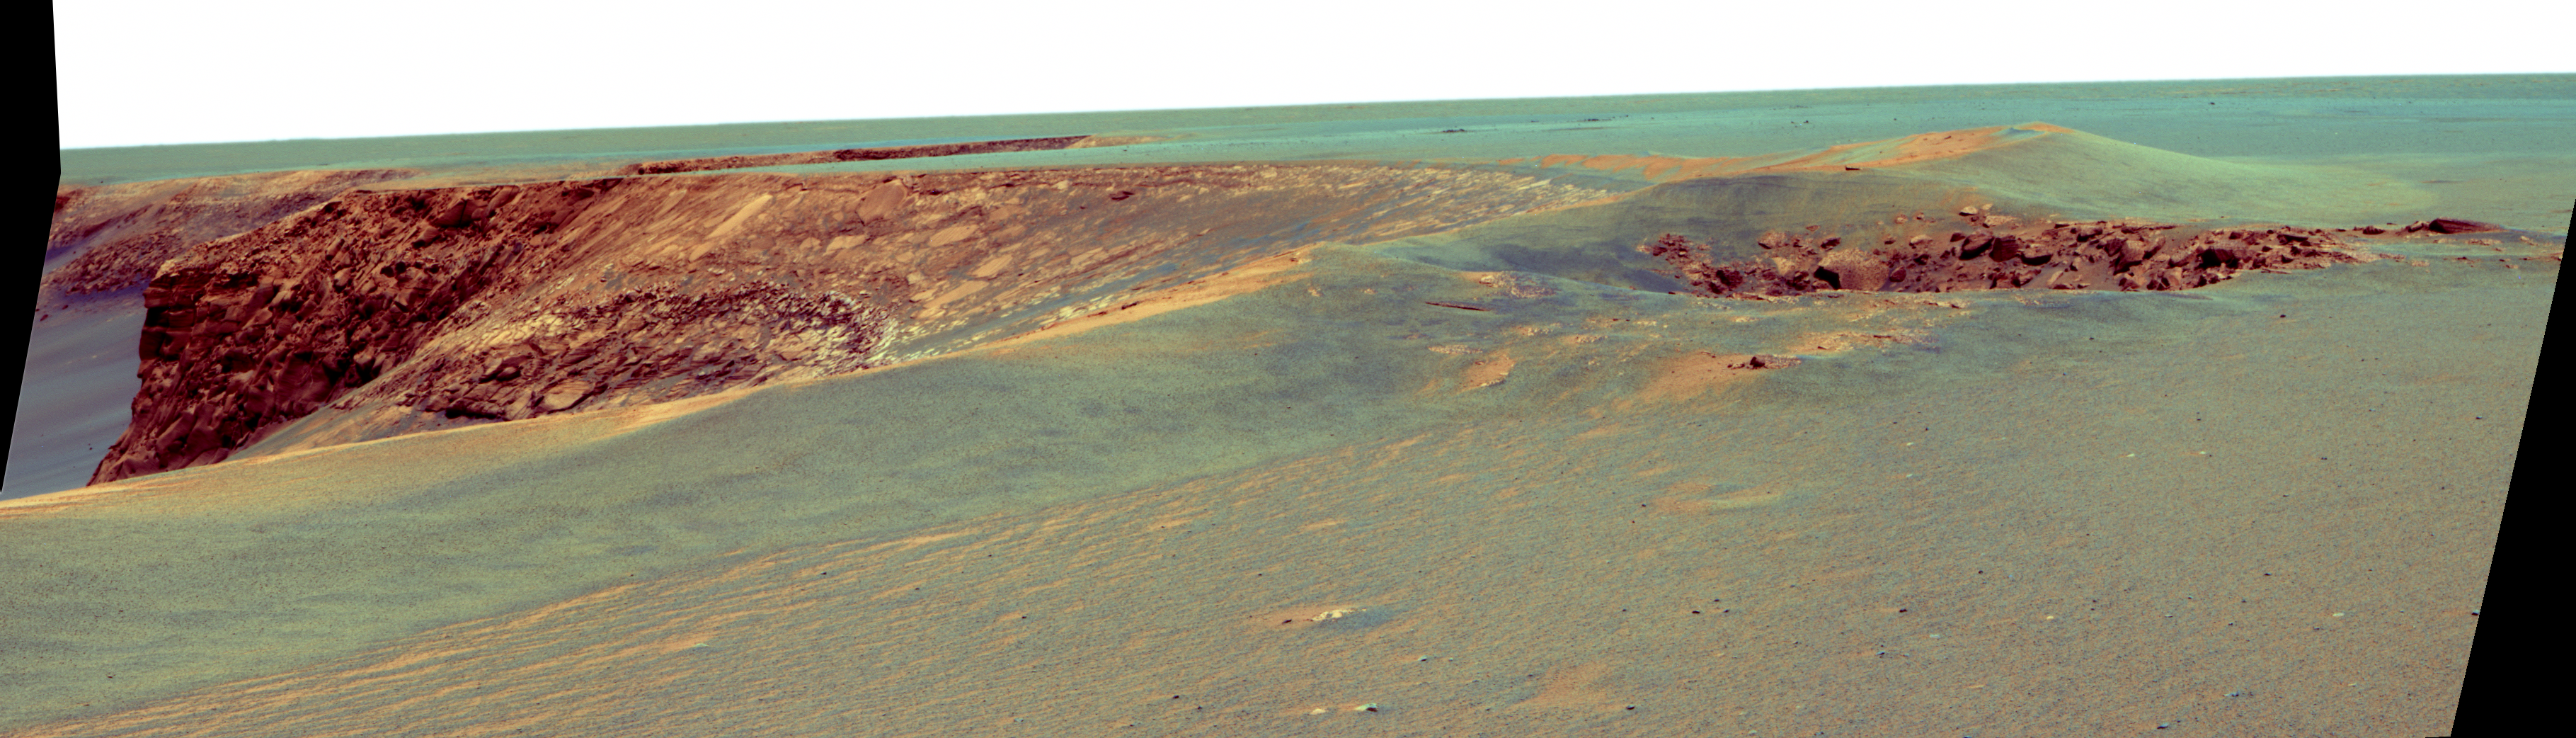

Layers of ‘Cabo Frio’ in ‘Victoria Crater’ (False Color)

This view of “Victoria crater” is looking southeast from “Duck Bay” towards the dramatic promontory called “Cabo Frio.” The small crater in the right foreground, informally known as “Sputnik,” is about 20 meters (about 65 feet) away from the rover, the tip of the spectacular, layered, Cabo Frio promontory itself is about 200 meters (about 650 feet) away from the rover, and the exposed rock layers are about 15 meters (about 50 feet) tall. This is an enhanced false color rendering of images taken by the panoramic camera (Pancam) on NASA’s Mars Exploration Rover Opportunity during the rover’s 952nd sol, or Martian day, (Sept. 28, 2006) using the camera’s 750-nanometer, 530-nanometer and 430-nanometer filters.

Credit: NASA/JPL/Cornell